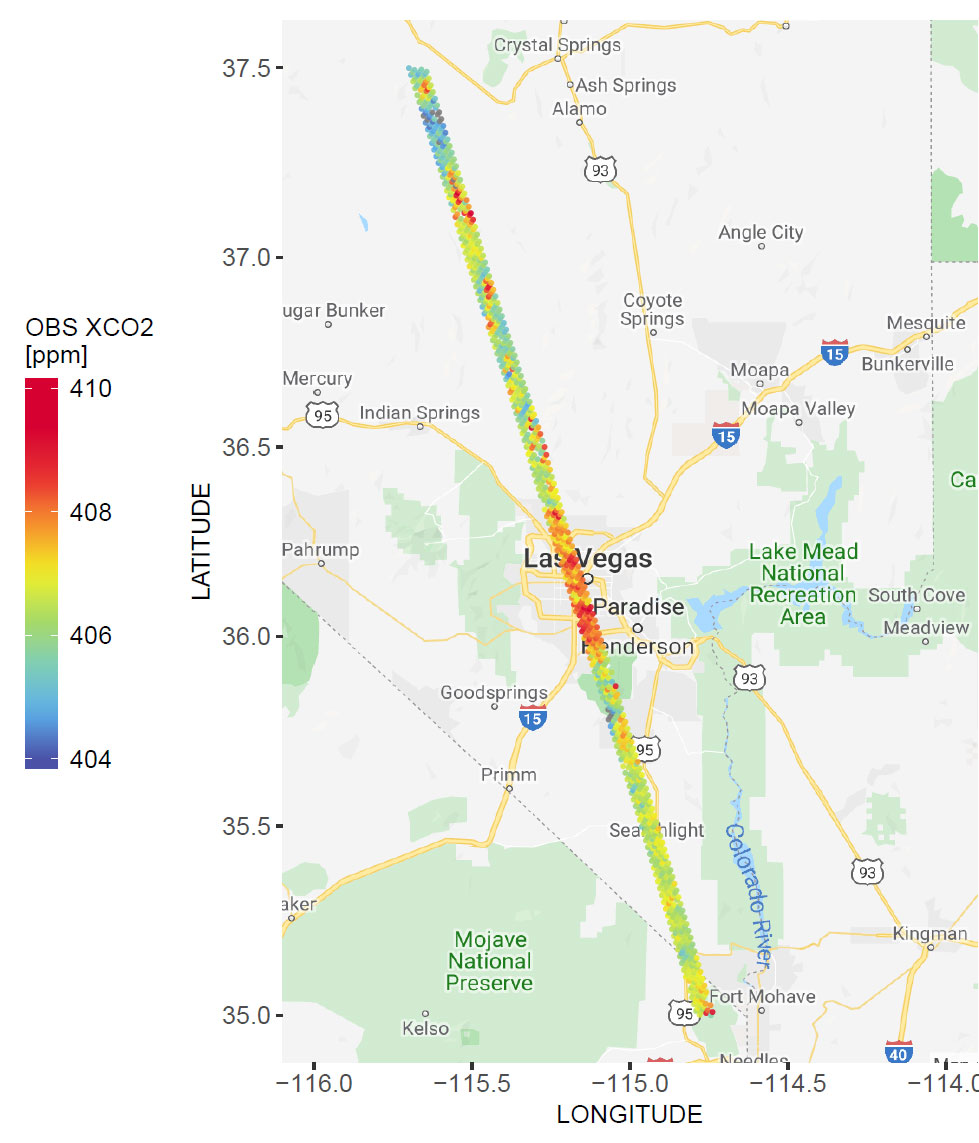

NASA’s OCO-2 Instrument Measures Atmospheric Carbon Dioxide

A spatial map of the amount of carbon dioxide (CO2) present in columns of the atmosphere below NASA’s Orbiting Carbon Observatory-2 (OCO-2) satellite as it flew over Las Vegas on Feb. 8, 2018. Warmer colors over the city center indicate higher amounts of carbon dioxide.

OCO-2 is managed by JPL for NASA’s Science Mission Directorate in Washington. Orbital Sciences Corporation in Dulles, Virginia, built the spacecraft and provides mission operations under JPL’s leadership. The Caltech in Pasadena manages JPL for NASA.

Credit: NASA/JPL-Caltech/University of Utah